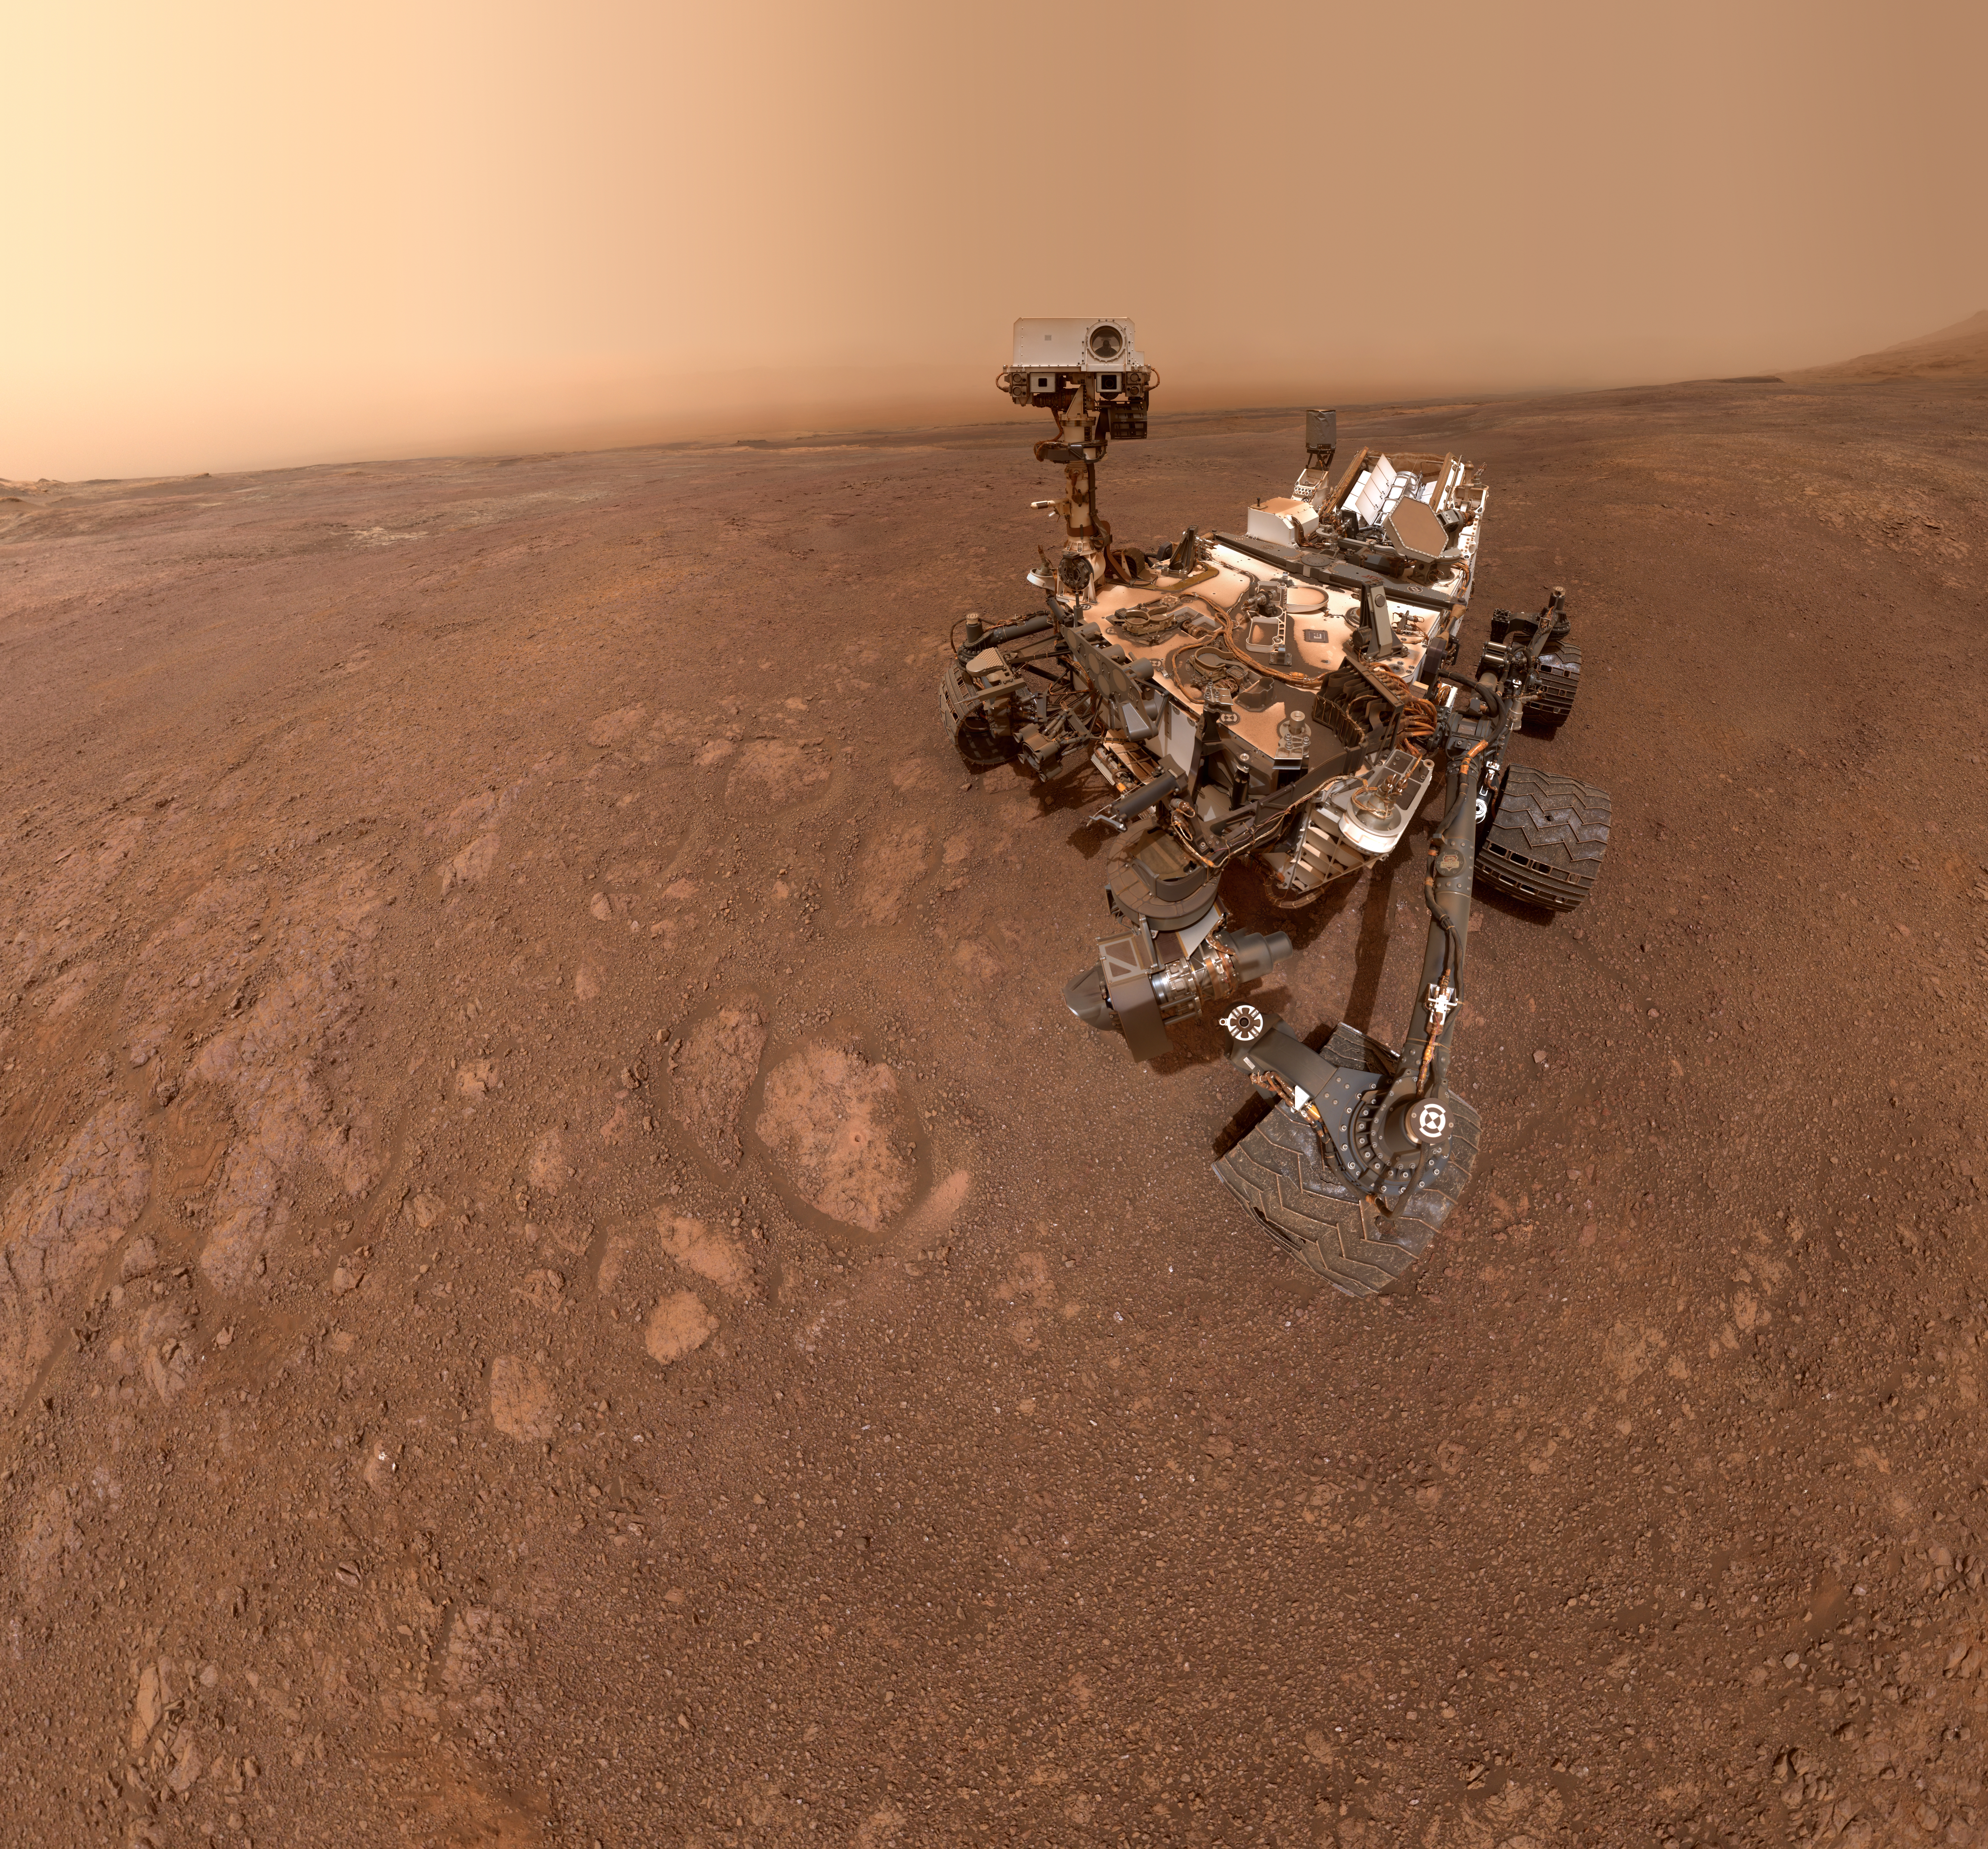

Curiosity’s Selfie at Rock Hall

A selfie taken by NASA’s Curiosity Mars rover on Sol 2291 (January 15) at the “Rock Hall” drill site, located on Vera Rubin Ridge.

This was Curiosity’s 19th drill site. The drill hole is visible to the rover’s lower-left; the entire scene is slightly dustier than usual due to a regional dust storm affecting the area.

The selfie is composed of 57 individual images taken by the rover’s Mars Hand Lens Imager (MAHLI), a camera on the end of the rover’s robotic arm. The images are then stitched together into a panorama. MAHLI was built by Malin Space Science Systems, San Diego. NASA’s Jet Propulsion Laboratory, a division of Caltech in Pasadena, manages the Mars Science Laboratory Project for the NASA Science Mission Directorate, Washington. JPL designed and built the project’s Curiosity rover.

Credit: NASA/JPL-Caltech/MSSS